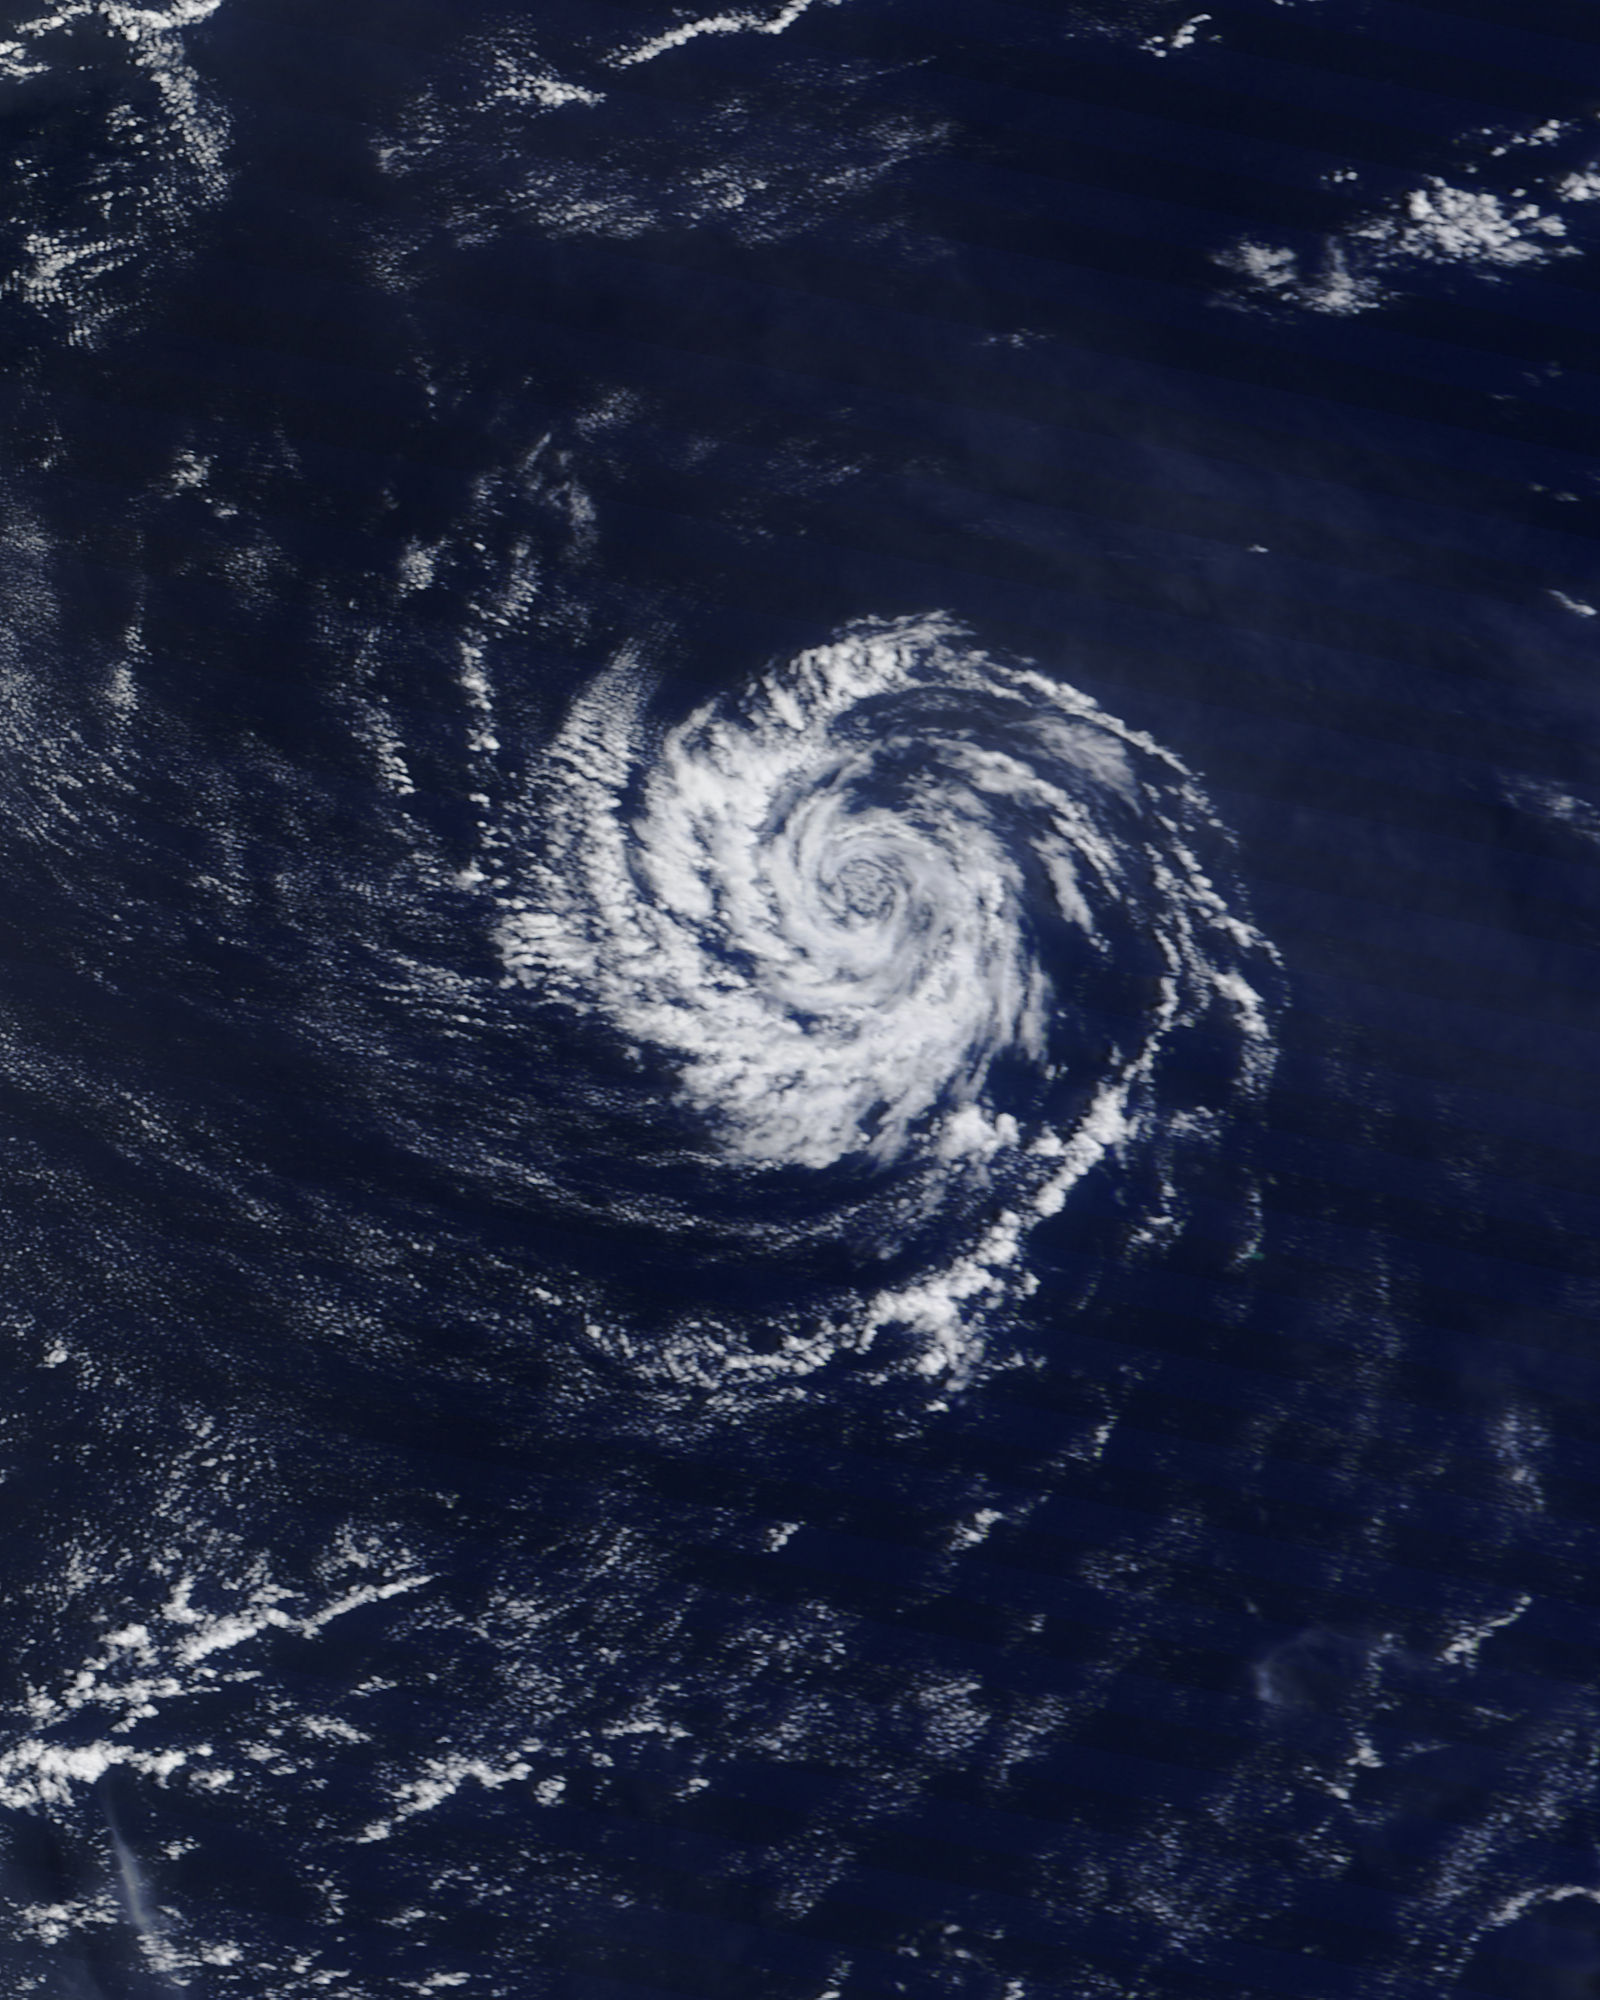

"Midget typhoon" in the western Pacific Ocean

It’s usually the big, sprawling storms that attract the attention of meteorologists, but occasionally tiny storms can make news as well. The most recent example is a suspected mini-typhoon that drifted across the western Pacific Ocean in mid-July 2013. The storm system emerged on July 16 and dissipated by July 19 without making landfall or causing any significant damage. The Moderate Resolution Imaging Spectroradiometer (MODIS) on NASA’s Terra satellite captured this true-color image of the storm on July 17, 2013. It had the spiral shape of a tropical cyclone, but the cloud field was less than 100 kilometers (60 miles) across. For comparison, Super Typhoon Jelawat, the most intense storm of the 2012 season, had a cloud field that stretched nearly 1,000 kilometers (600 miles). Jelawat’s eye alone—with a diameter of 64 kilometers (40 miles)—was two-thirds the size of the entire July 2013 storm. Despite their small size, mini-cyclones are driven by the same forces that drive larger storms. Both small and large cyclonic storms are simply organized convection feeding off warm water in areas with low wind shear. According to the Joint Typhoon Warning Center, the low-pressure areas for these mini-typhoons must span less than two degrees of latitude (about 140 miles) and have sustained winds of 65 knots (74 miles per hour). The 2013 storm in the Pacific certainly meets the first criteria, but it is unlikely that the storm achieved typhoon-force winds. It’s also unlikely that the system had a “warm core,” which all true tropical cyclones have. While this storm did not cause damage, other mini storms certainly have. In 1974, the miniature cyclone Tracy hit Darwin, Australia, killing 71 people and destroying more than 70 percent of the city’s buildings. According to the National Hurricane Center, tropical cyclone Marco unseated Tracy as the smallest tropical cyclone on record in 2008. Marco had gale force winds that extended just 19 kilometers (12 miles). Typhoon Tip, with gale force winds extending 1,000 kilometers (675 miles) is the largest tropical cyclone on record.

Credit: NASA/GSFC/Jeff Schmaltz/MODIS Land Rapid Response Team